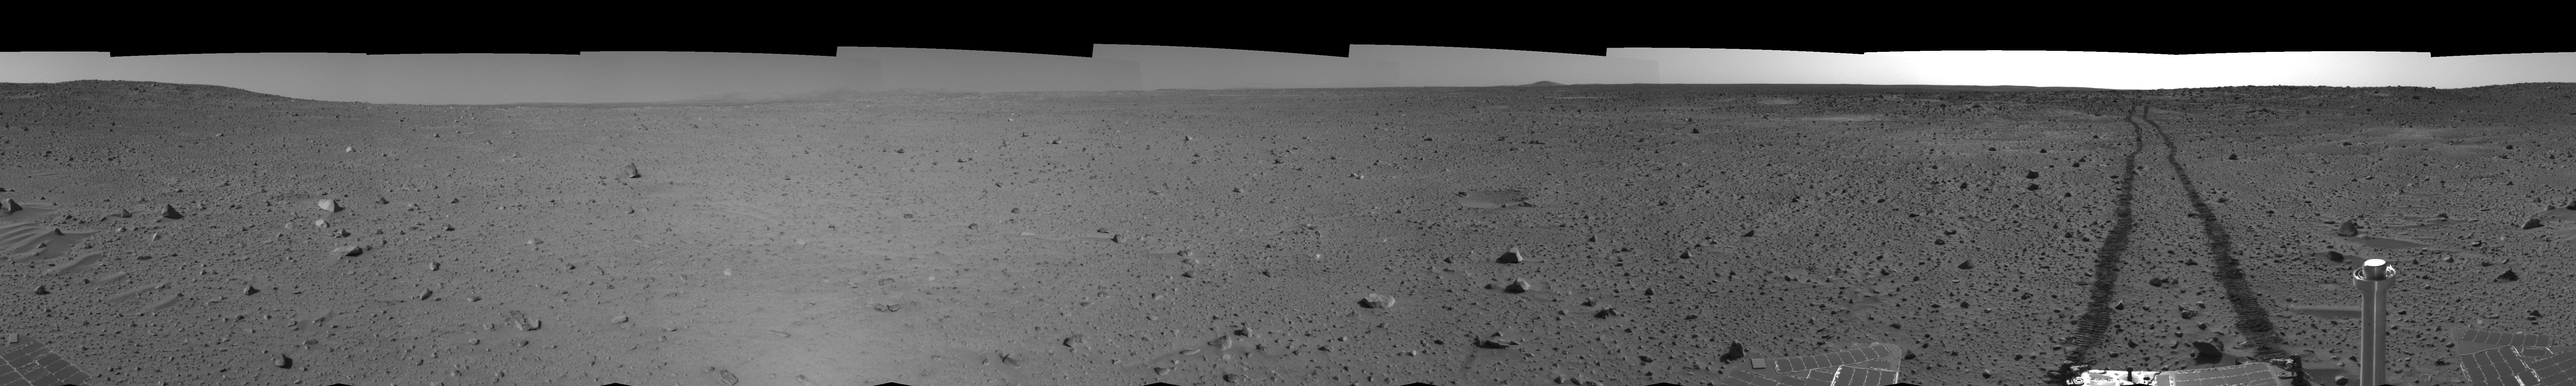

Spirit’s View on Sol 100 (left eye)

This left eye cylindrical-perspective mosaic was created from navigation camera images that NASA’s Mars Exploration Rover Spirit acquired on sol 100 (April 14, 2004). It reveals Spirit’s view after a century of sols on the martian surface.

See PIA05771 for 3-D view and PIA05773 for right eye view of this left eye cylindrical-perspective mosaic.

Credit: NASA/JPL